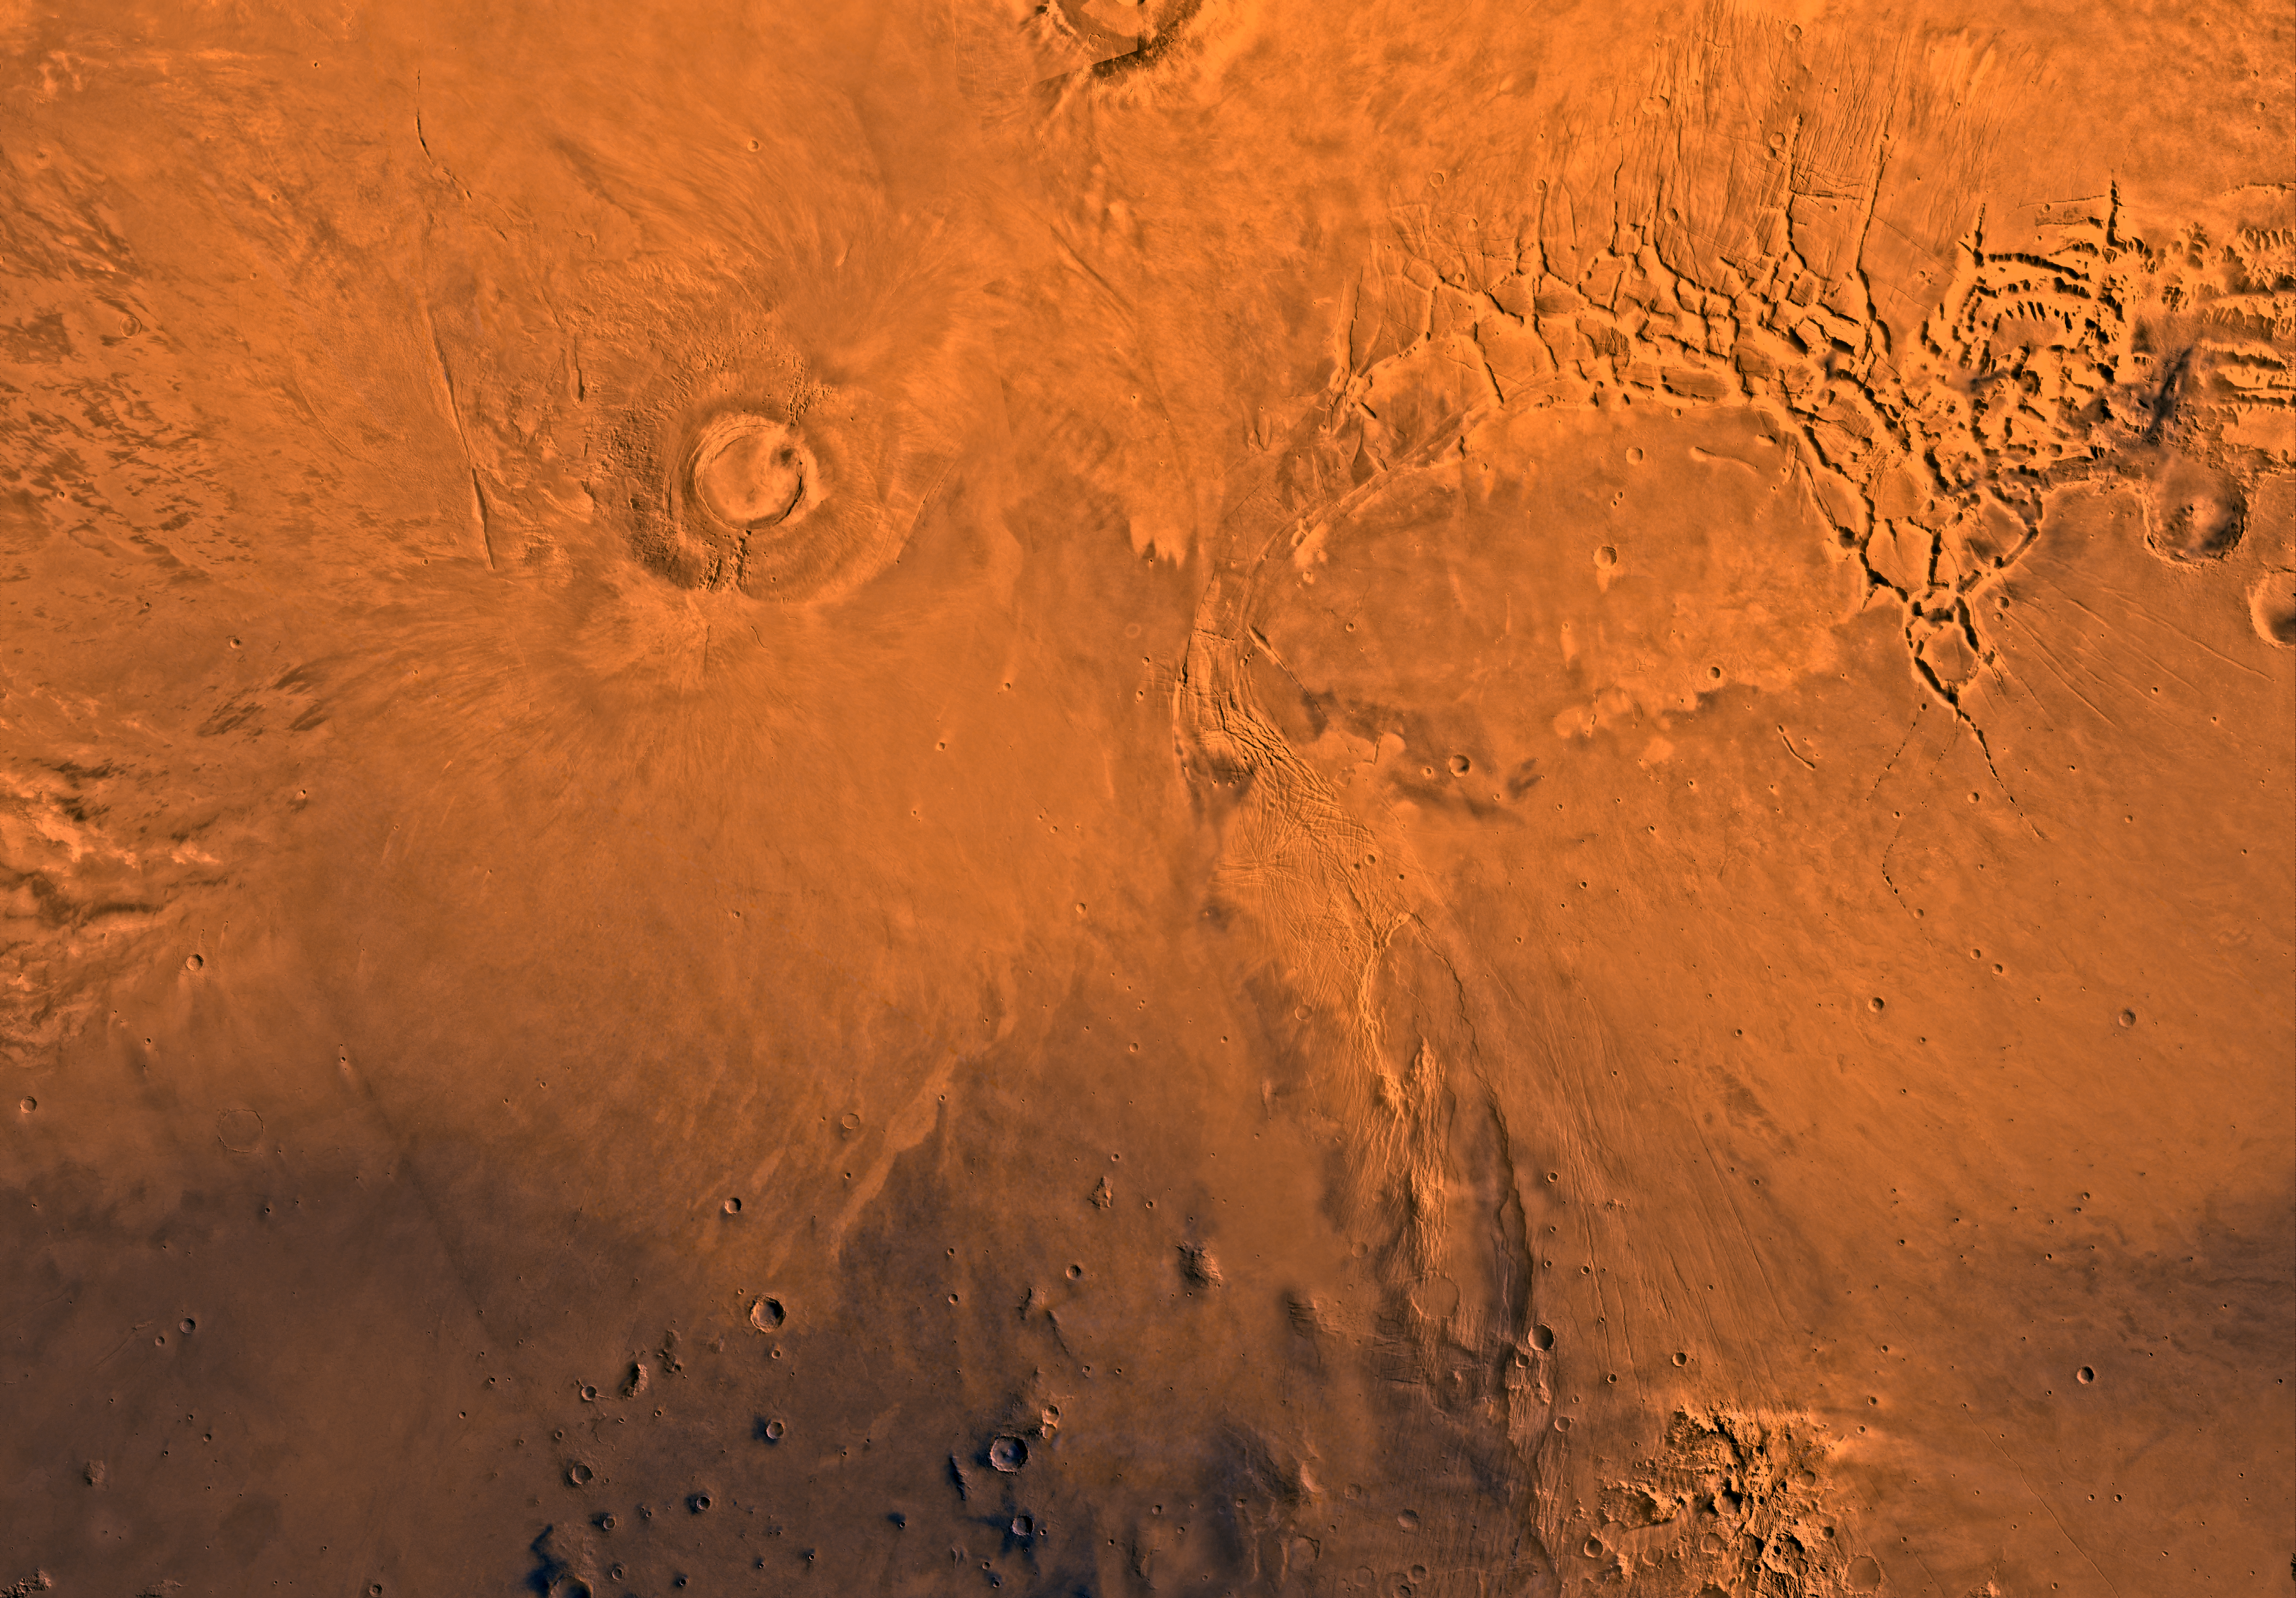

MC-17 Phoenicis Region

Mars digital-image mosaic merged with color of the MC-17 quadrangle, Phoenicis Lacus region of Mars. Two of the four largest shield volcanoes on Mars are within the northwestern part, the south half of Pavonis Mons and Arsia Mons. The eastern part includes Syria and Sinai Plana. Most of the quadrangle forms the Tharsis plateau–the highest plateau on Mars; its elevation, 10 km, is twice that of the Tibetan Plateau, the highest plateau on Earth. Also in the northeastern part is Noctis Labyrinthus, a complex system of fault valleys at the west end of Valles Marineris. The south-central part is marked by the large fault system, Claritas Fossae. Latitude range -30 to 0 degrees, longitude range 90 to 135 degrees.

Credit: NASA/JPL/USGS